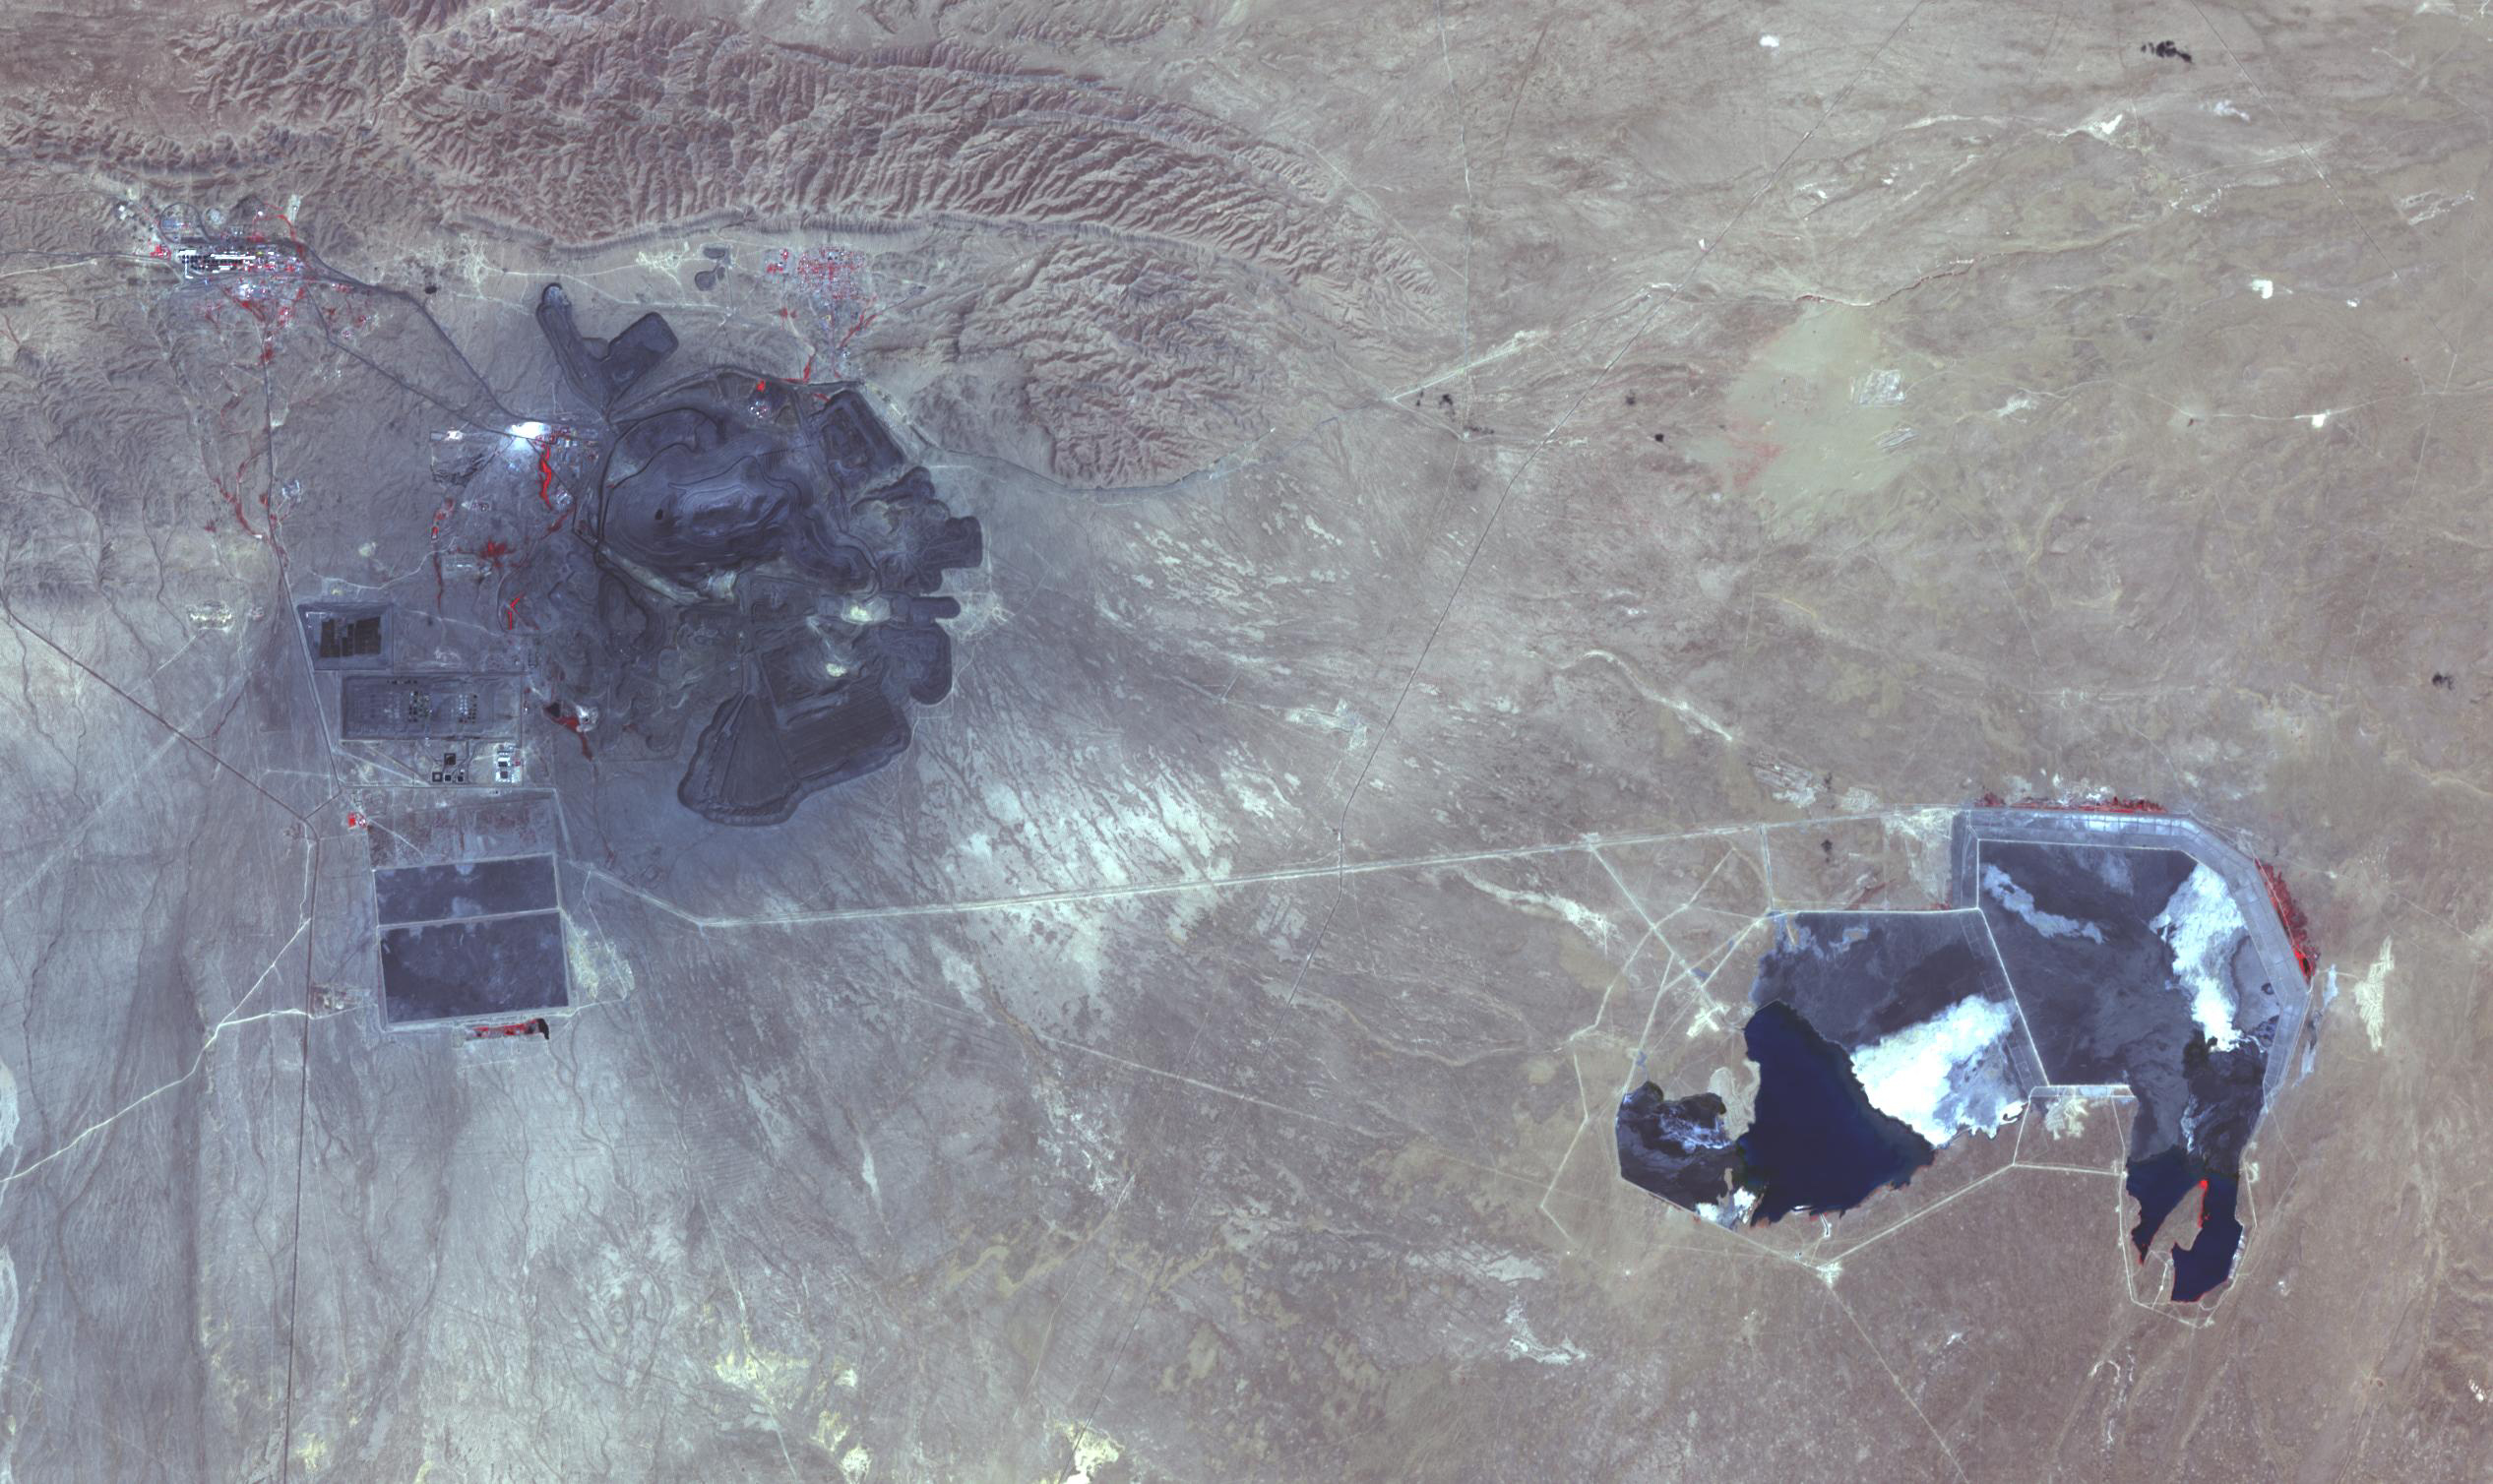

Muruntau Mine, Uzbekistan

The Muruntau mine in Uzbekistan is the largest gold mine in the world in terms of production. In a single year, Muruntau produces over 2 million ounces of gold. Located in the Qizilqum Desert of Uzbekistan, it is the world’s biggest open pit mine. The mine itself is roughly 3.3 km long, 3 km wide and 600 m deep, with its large heap-leach processing plant to the east. Within this huge mine, there is believed to be reserves of over 170 million ounces of gold. The image was acquired July 11, 2021, covers an area of 22.5 by 38.2 km, and is located at 41.5 degrees north, 64.6 degrees east.

With its 14 spectral bands from the visible to the thermal infrared wavelength region and its high spatial resolution of about 50 to 300 feet (15 to 90 meters), ASTER images Earth to map and monitor the changing surface of our planet. ASTER is one of five Earth-observing instruments launched Dec. 18, 1999, on Terra. The instrument was built by Japan’s Ministry of Economy, Trade and Industry. A joint U.S./Japan science team is responsible for validation and calibration of the instrument and data products.

The broad spectral coverage and high spectral resolution of ASTER provides scientists in numerous disciplines with critical information for surface mapping and monitoring of dynamic conditions and temporal change. Example applications are monitoring glacial advances and retreats; monitoring potentially active volcanoes; identifying crop stress; determining cloud morphology and physical properties; wetlands evaluation; thermal pollution monitoring; coral reef degradation; surface temperature mapping of soils and geology; and measuring surface heat balance.

The U.S. science team is located at NASA’s Jet Propulsion Laboratory in Pasadena, Calif. The Terra mission is part of NASA’s Science Mission Directorate, Washington.

Credit: NASA/METI/AIST/Japan Space Systems, and U.S./Japan ASTER Science Team